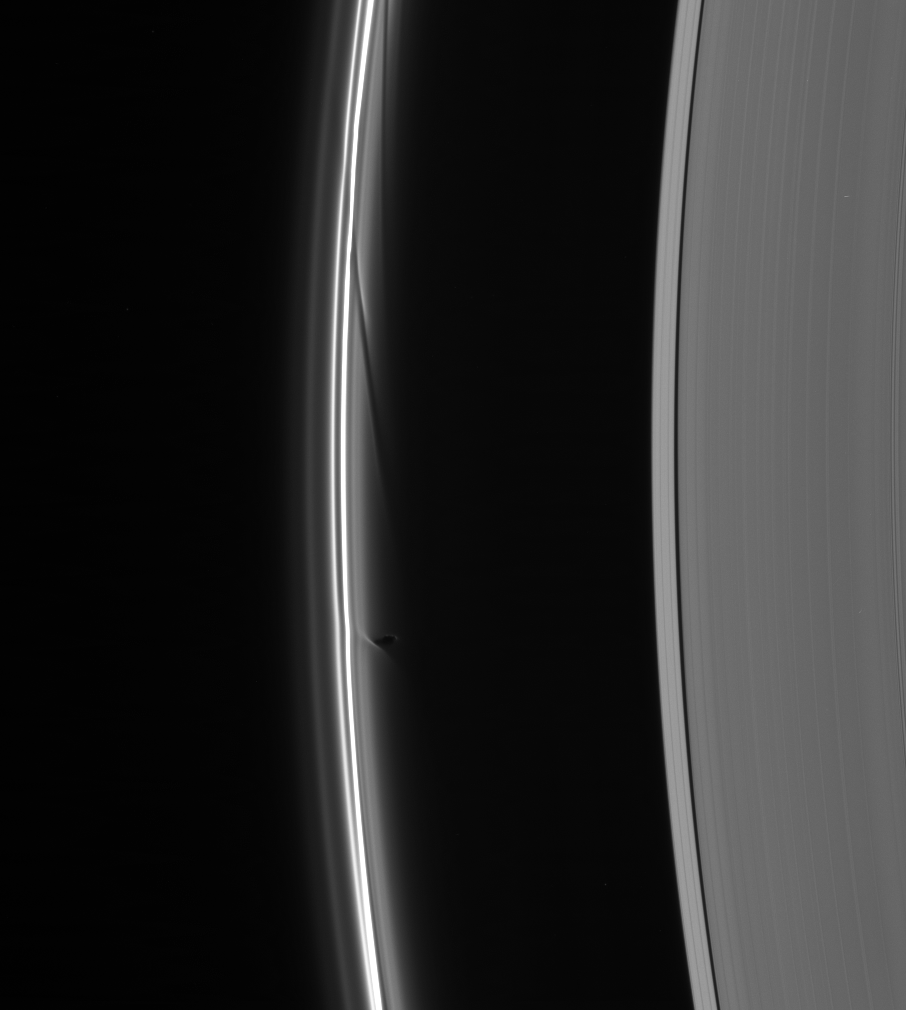

Act of Creation

Prometheus dips into the inner F ring at its farthest point from Saturn in its orbit, creating a dark gore and a corresponding bright streamer. Gores created during previous apoapsis (the name for the farthest point in an orbit) passes, are seen above. The older gores are farther behind the moon in its orbit of Saturn.

This view looks toward the unlit side of the rings from about 31 degrees above the ringplane. Prometheus is 102 kilometers (63 miles) across.

The image was taken in visible light with the Cassini spacecraft narrow-angle camera on Nov. 1, 2006 at a distance of approximately 1.7 million kilometers (1.1 million miles) from Saturn and at a Sun-Saturn-spacecraft, or phase, angle of 162 degrees. Image scale is 10 kilometers (6 miles) per pixel.

The Cassini-Huygens mission is a cooperative project of NASA, the European Space Agency and the Italian Space Agency. The Jet Propulsion Laboratory, a division of the California Institute of Technology in Pasadena, manages the mission for NASA’s Science Mission Directorate, Washington, D.C. The Cassini orbiter and its two onboard cameras were designed, developed and assembled at JPL. The imaging operations center is based at the Space Science Institute in Boulder, Colo.

Credit: NASA/JPL/Space Science Institute